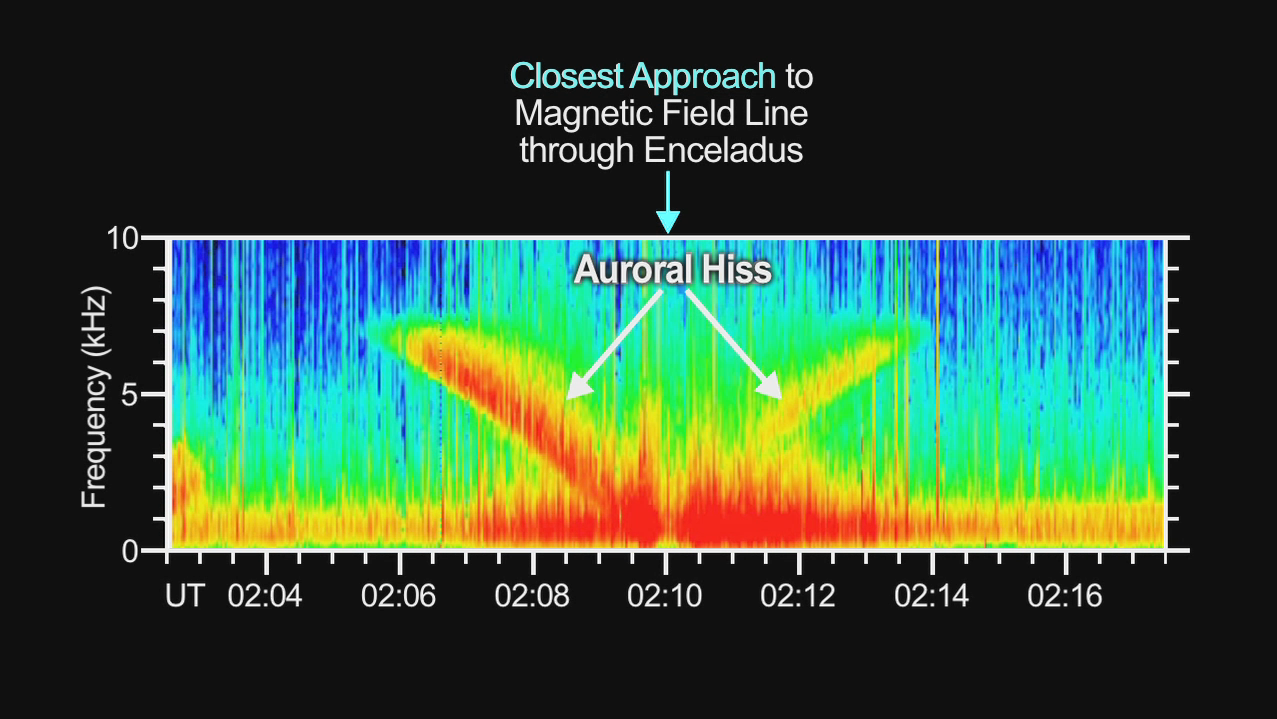

Hiss from Aurora Caused by Enceladus

This video demonstrates the hiss-like radio noise generated by electrons moving along magnetic field lines from the Saturnian moon Enceladus to a glowing patch of ultraviolet light on Saturn.

The data from the radio and plasma wave science instrument aboard NASA’s Cassini spacecraft cover a period from 6:02 p.m. to 6:17 p.m. PST on Nov. 20, 2009 (2:02 a.m. to 2:17 a.m. UTC on Nov. 21, 2009). This Enceladus flyby brought the spacecraft within about 1,800 kilometers (1,100 miles) of the moon.

The sound is typically inaudible to the human ear, but has been amplified electronically.

The colors in the video indicate the intensity of the electron bombardment. Red is the most intense.

This hiss-like noise created by the electrons is one sign of the magnetic connection between Saturn and Enceladus, which also creates a glowing ultraviolet “footprint” near Saturn’s north pole. Electron beams detected by the Cassini plasma spectrometer and magnetic field disturbances detected by Cassini’s magnetometer also provided signs of the electrical circuit between Saturn and Enceladus.

The Cassini-Huygens mission is a cooperative project of NASA, the European Space Agency and the Italian Space Agency. NASA’s Jet Propulsion Laboratory, a division of the California Institute of Technology in Pasadena, Calif. manages the mission for NASA’s Science Mission Directorate, Washington, D.C. The radio and plasma wave science team is based at the University of Iowa, Iowa City.

Credit: NASA/JPL/University of Iowa